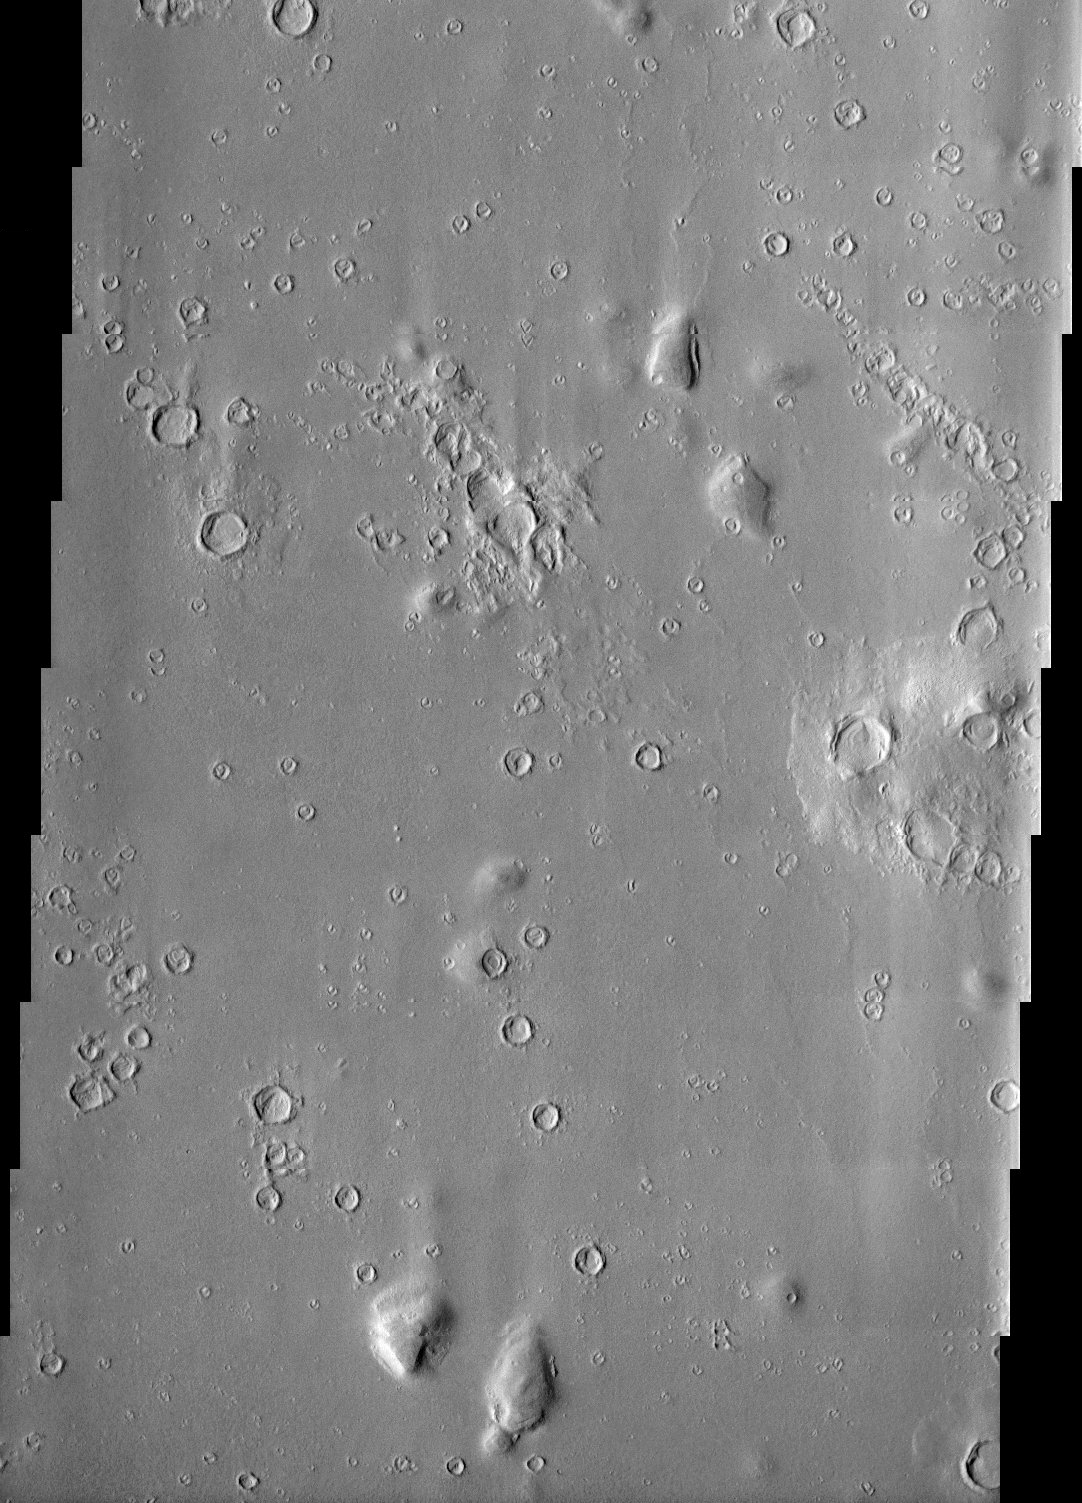

Hecates Tholus

Impact craters in Hecates Tholus appear to be filled with sediment derived from erosion of the surrounding terrain.

Note: this THEMIS visual image has not been radiometrically nor geometrically calibrated for this preliminary release. An empirical correction has been performed to remove instrumental effects. A linear shift has been applied in the cross-track and down-track direction to approximate spacecraft and planetary motion. Fully calibrated and geometrically projected images will be released through the Planetary Data System in accordance with Project policies at a later time.

NASA’s Jet Propulsion Laboratory manages the 2001 Mars Odyssey mission for NASA’s Office of Space Science, Washington, D.C. The Thermal Emission Imaging System (THEMIS) was developed by Arizona State University, Tempe, in collaboration with Raytheon Santa Barbara Remote Sensing. The THEMIS investigation is led by Dr. Philip Christensen at Arizona State University. Lockheed Martin Astronautics, Denver, is the prime contractor for the Odyssey project, and developed and built the orbiter. Mission operations are conducted jointly from Lockheed Martin and from JPL, a division of the California Institute of Technology in Pasadena.

Credit: NASA/JPL/Arizona State University